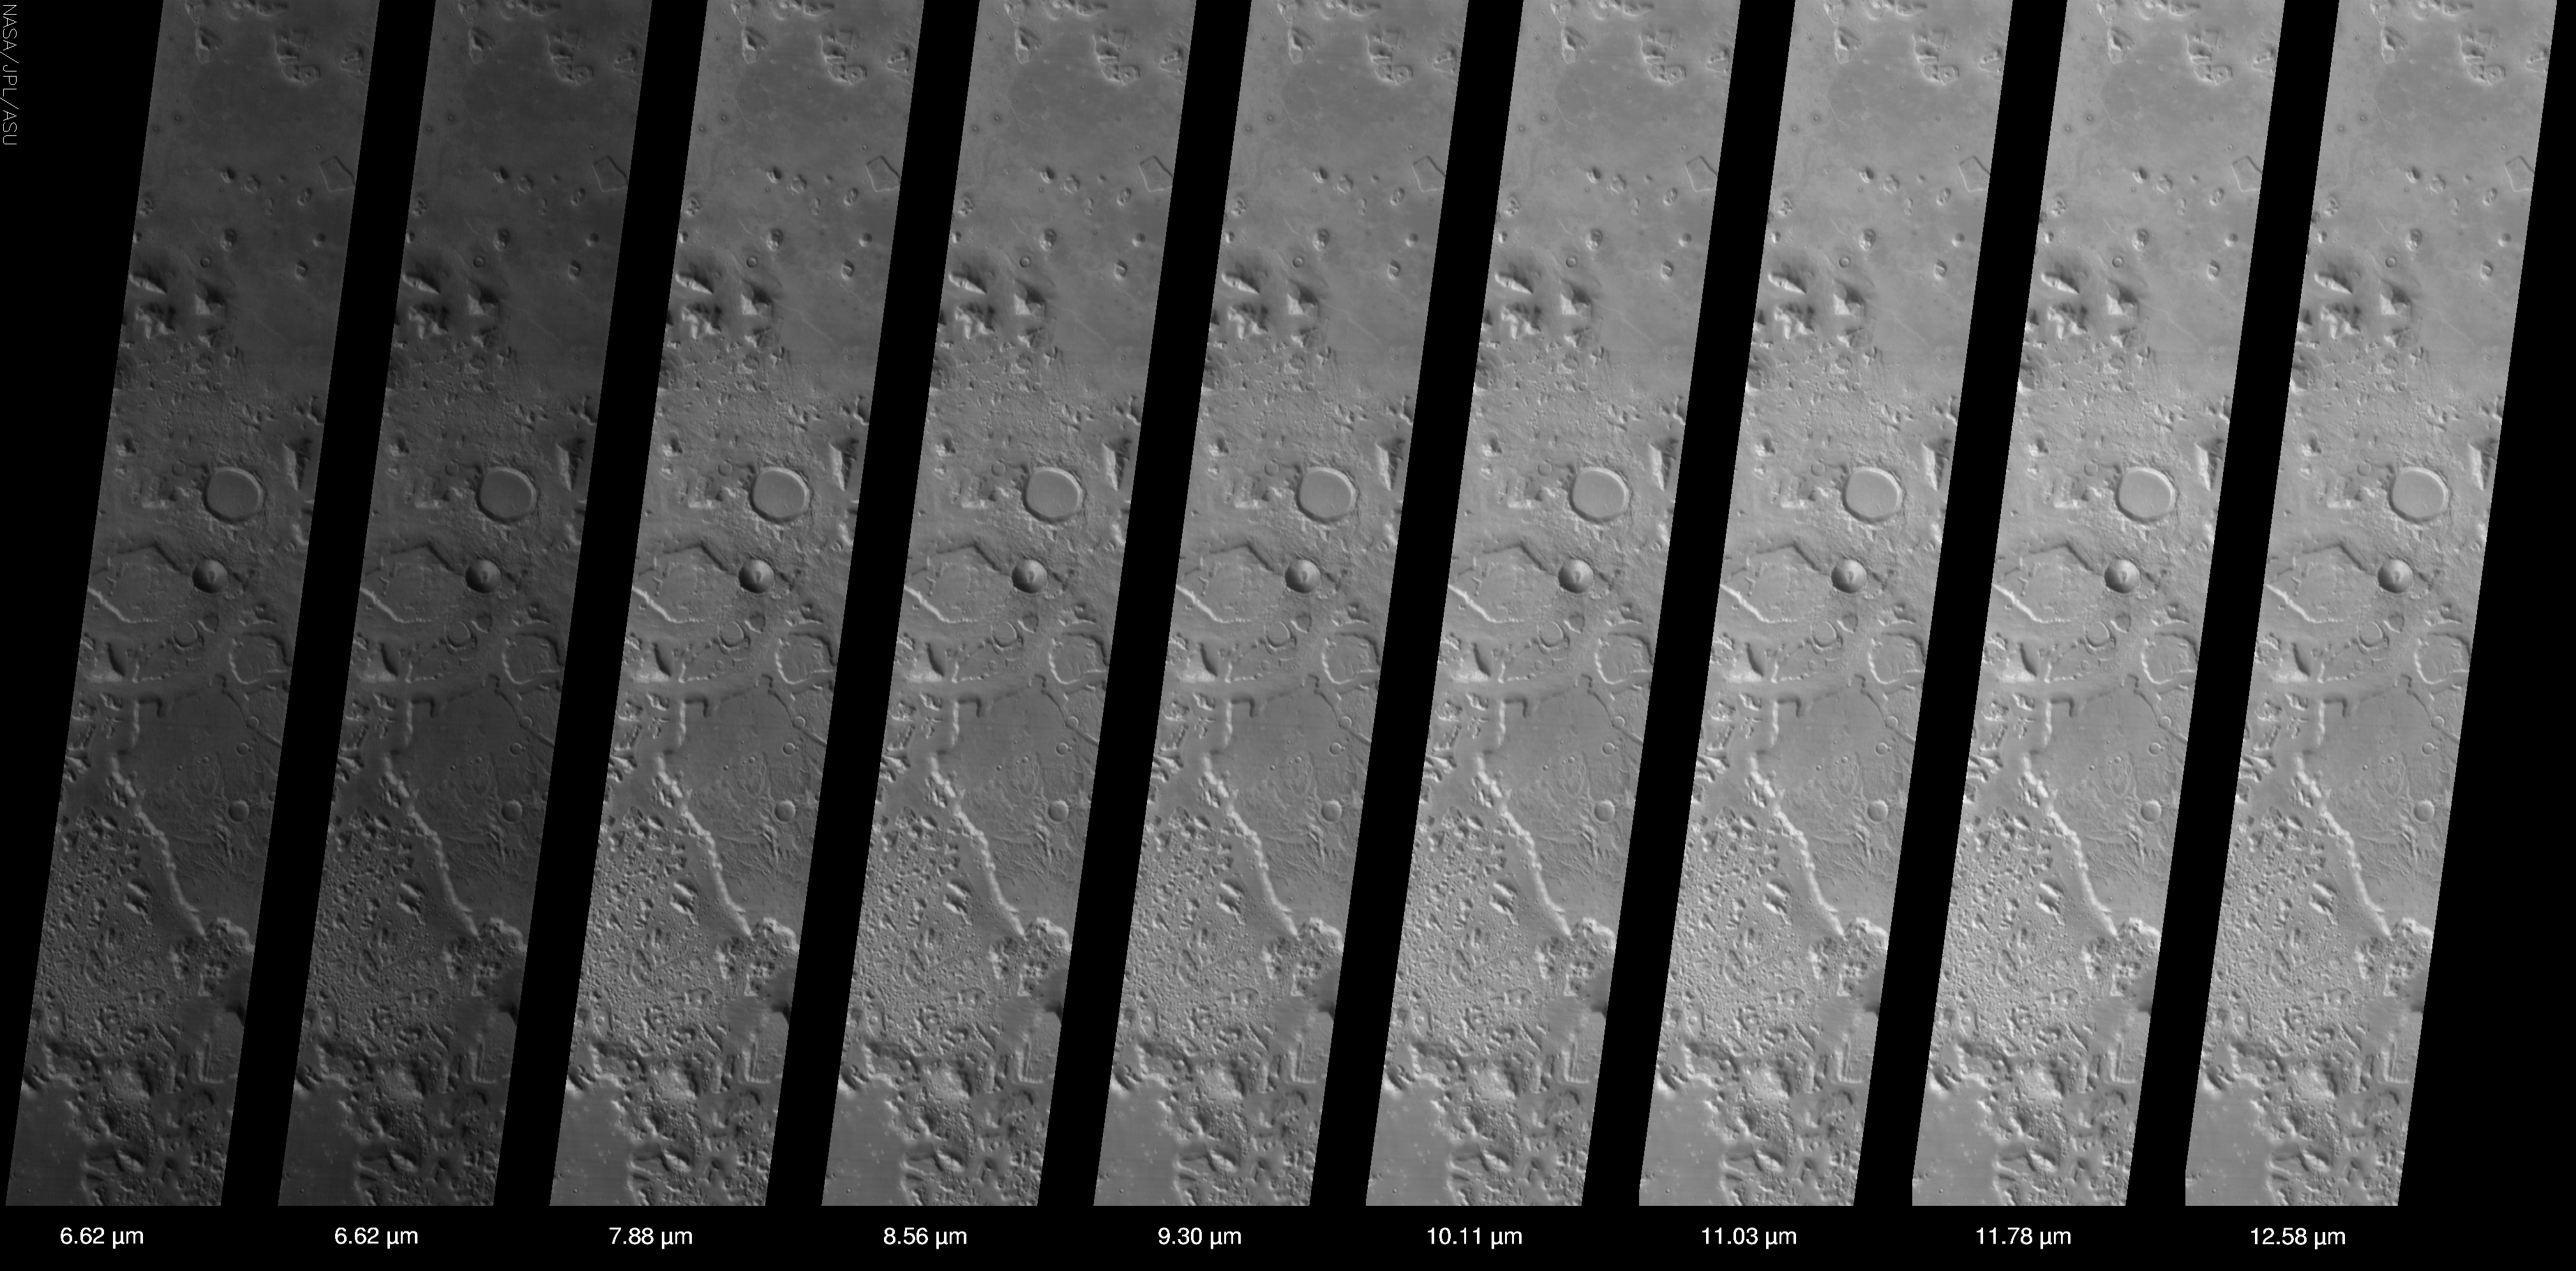

The So-Called “Face on Mars” in Infrared

(Released 24 July 2002)
This set of THEMIS infrared images shows the so-called “face on Mars” landform located in the northern plains of Mars near 40° N, 10° W (350 ° E). The “face” is located near the center of the image approximately 1/6 of the way down from the top, and is one of a large number of knobs, mesas, hills, and buttes that are visible in this THEMIS image. The THEMIS infrared camera has ten different filters between 6.2 and 15 micrometers – nine view the surface and one views the CO2 atmosphere. The calibrated and geometrically projected data from all of the nine surface-viewing filters are shown in this figure. The major differences seen in this region are due to temperature effects — sunlit slopes are warm (bright), whereas those in shadow are cold (dark), The temperature in this scene ranges from ~50 °C (darkest) to ~15 °C (brightest). The major differences between the different filters are due to the expected variation in the amount of energy emitted from the surface at different wavelengths. Minor spectral differences (infrared “color”) also exist between the different filters, but these differences are small in this region due to the uniform composition of the rocks and soils exposed at the surface.

The THEMIS infrared camera provides an excellent regional view of Mars – this image covers an area 32 kilometers (~20 miles) by approximately 200 kilometers (~125 miles) at a resolution of 100 meters per picture element (‘pixel’). This image provides a broad perspective of the landscape and geology of the Cydonia region, showing numerous knobs and hills that have been eroded into a remarkable array of different shapes. In this “big picture” view the Cydonia region is seen to be covered with dozens of interesting knobs and mesas that are similar in many ways to the knob named the “face” – so many in fact that it requires care to discover the “face” among this jumble of knobs and hills. The 3-km long “face” knob was first imaged by the Viking spacecraft in the 1970’s and was seen by some to resemble a face carved into the rocks of Mars. Since that time the Mars Orbiter Camera on the Mars Global Surveyor spacecraft has provided detailed views of this hill that clearly show that it is a normal geologic feature with slopes and ridges carved by eons of wind and downslope motion due to gravity. Many of the knobs in Cydonia, including the “face,” have several flat ledges partway up the hill slopes. These ledges are made of more resistant layers of rock and are the last remnants of layers that once were continuous across this entire region. Erosion has completely removed these layers in most places, leaving behind only the small isolated hills and knobs seen today.

Credit: NASA/JPL/Arizona State University